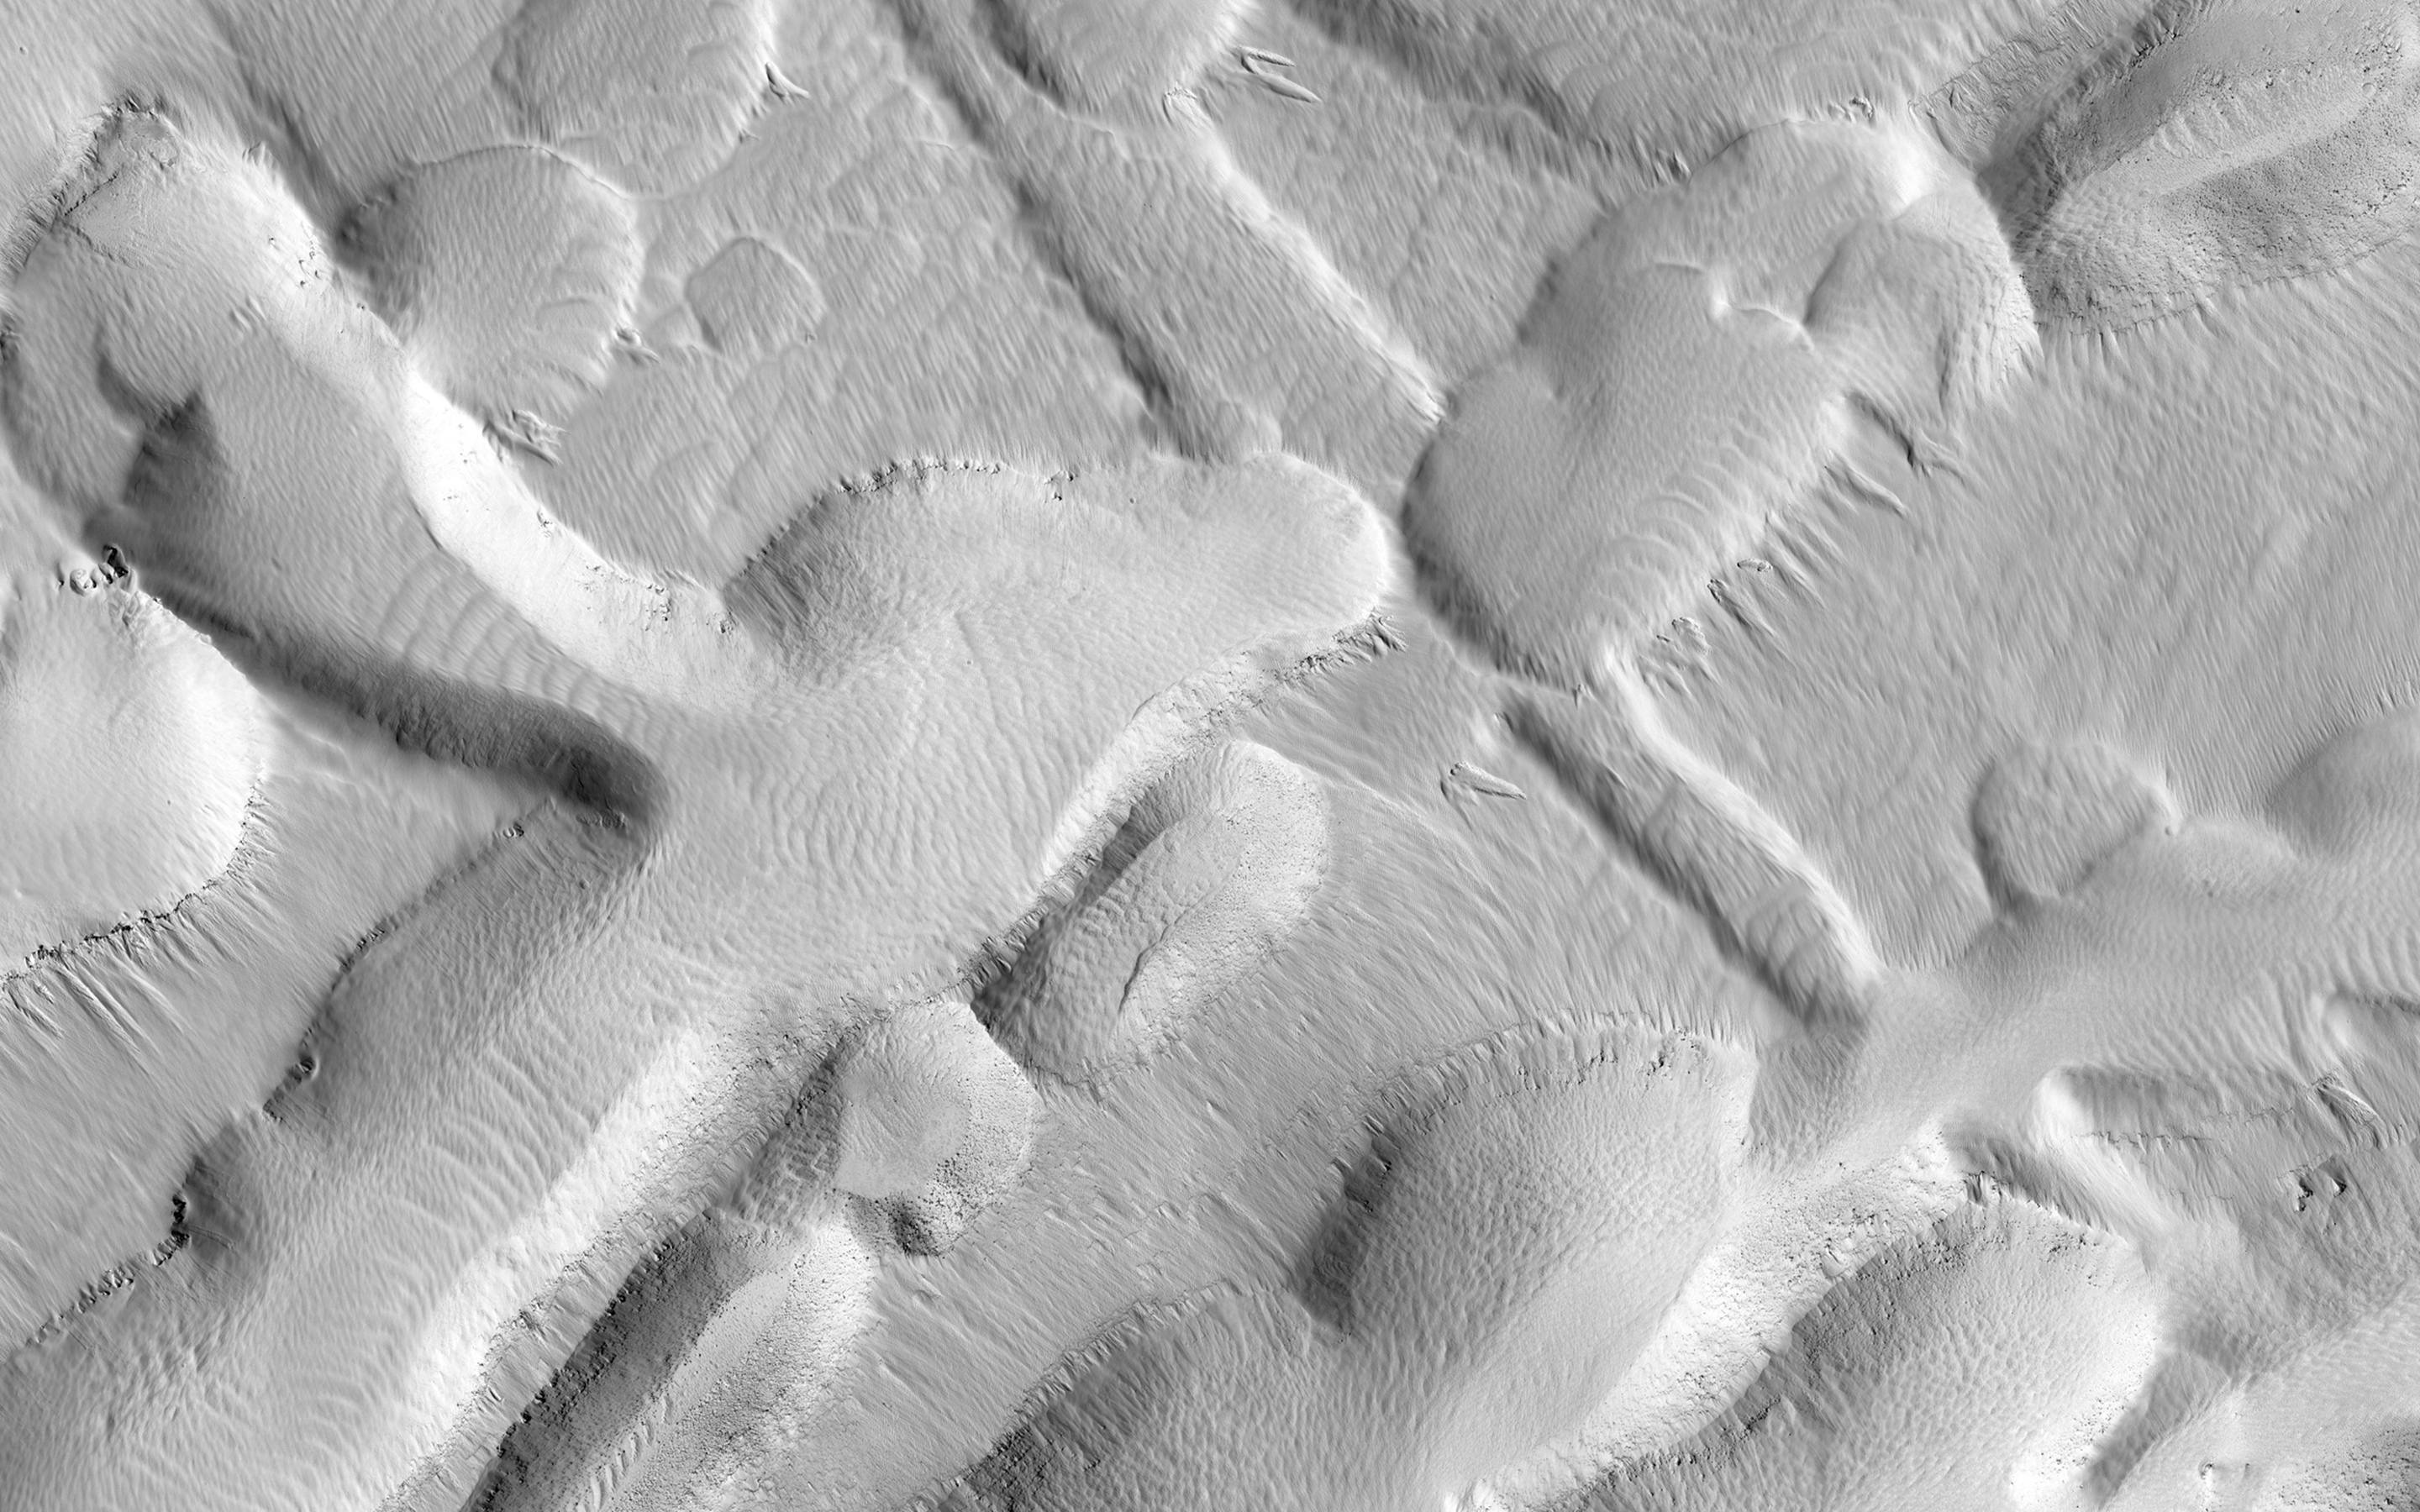

The Busy Flank of Arsia Mons

This observation shows an incredible diversity of ancient lava tubes and impact craters filled with sediment on the flank of Arsia Mons.

The rationale for this observation is to get a better look at those lava tubes; their shapes, morphology, and erosional degradation, which ultimately might help to date active period when lava flowed through the volcano. We will also be able to see in high resolution an erosional “snapshot” of the collapsed lava tubes and how they have been modified by dust falling from the air, mass-wasting, and impacts over time.

HiRISE is one of six instruments on NASA’s Mars Reconnaissance Orbiter. The University of Arizona, Tucson, operates HiRISE, which was built by Ball Aerospace & Technologies Corp., Boulder, Colorado. NASA’s Jet Propulsion Laboratory, a division of the California Institute of Technology in Pasadena, manages the Mars Reconnaissance Orbiter Project for NASA’s Science Mission Directorate, Washington.

Credit: NASA/JPL-Caltech/Univ. of Arizona